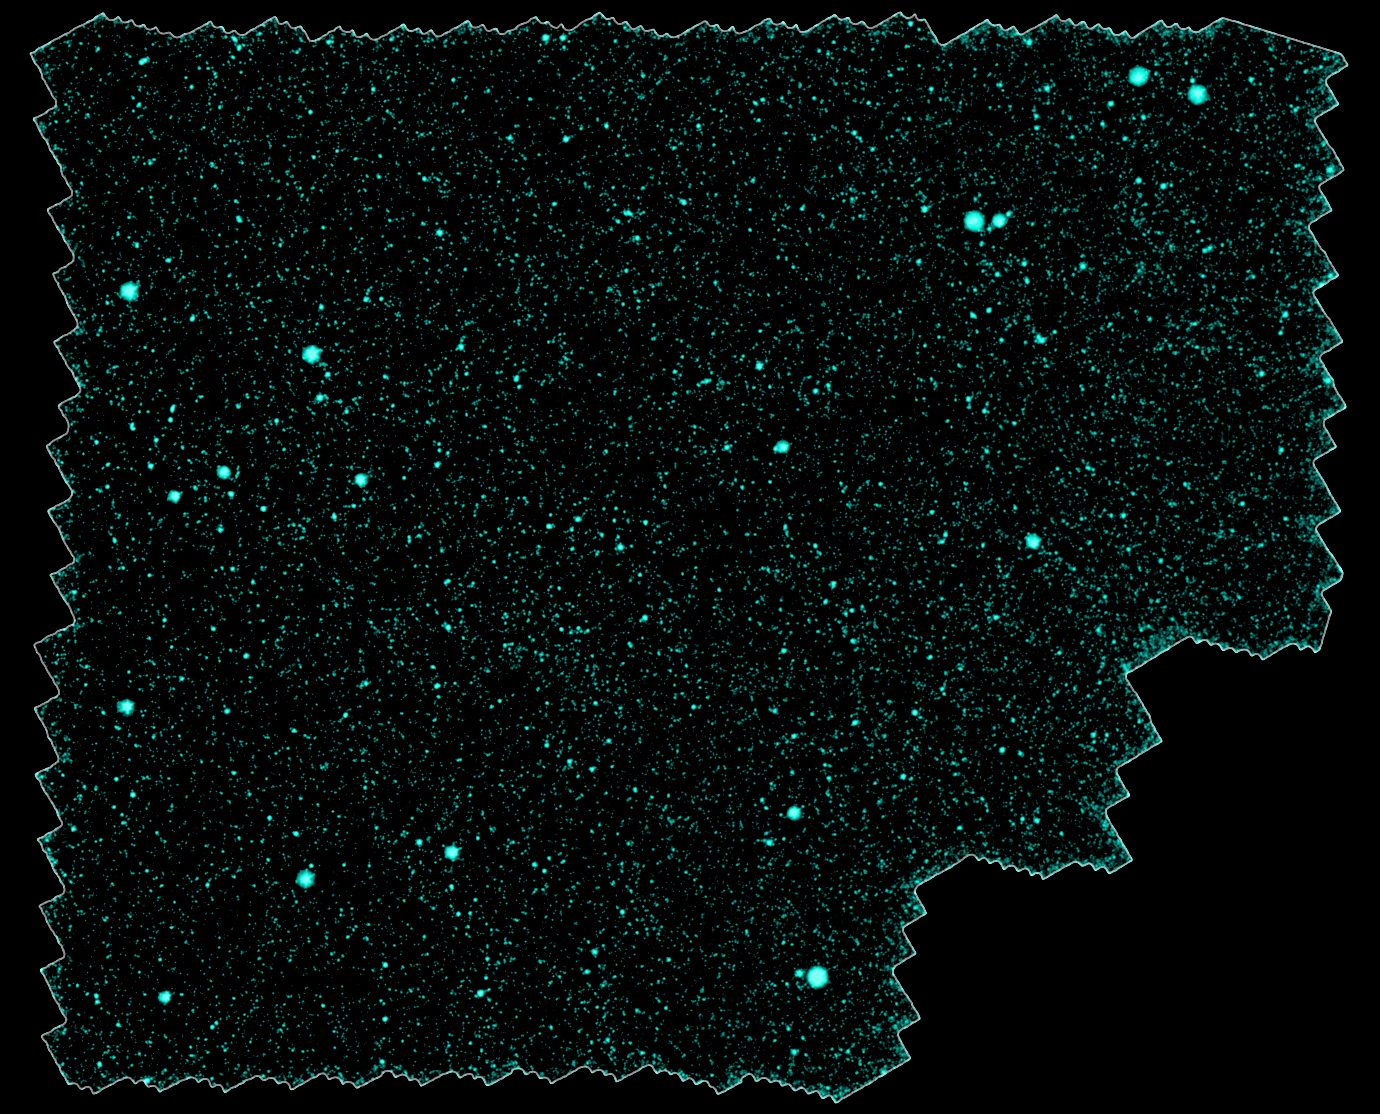

Distant Galaxy Clusters

Astronomers have discovered nearly 300 galaxy clusters and groups, including almost 100 located 8 to 10 billion light-years away, using the space-based Spitzer Space Telescope and the ground-based Mayall 4-meter telescope at Kitt Peak National Observatory in Tucson, Ariz. The new sample represents a six-fold increase in the number of known galaxy clusters and groups at such extreme distances, and will allow astronomers to systematically study massive galaxies two-thirds of the way back to the Big Bang.

A mosaic portraying a bird's eye view of the field in which the distant clusters were found is shown in this image. It spans a region of sky 40 times larger than that covered by the full moon as seen from Earth. Thousands of individual images from Spitzer's infrared array camera instrument were stitched together to create this mosaic.

This picture is a composite, combining ground-based optical images captured by the Mosaic-I camera on the Mayall 4-meter telescope at Kitt Peak, with infrared pictures taken by Spitzer's infrared array camera. Blue and green represent visible light at wavelengths of 0.4 microns and 0.8 microns, respectively, while red indicates infrared light at 4.5 microns.

Kitt Peak National Observatory is part of the National Optical Astronomy Observatory in Tuscon, Ariz.

Credit: NASA/JPL-Caltech/ M. Brodwin (JPL)